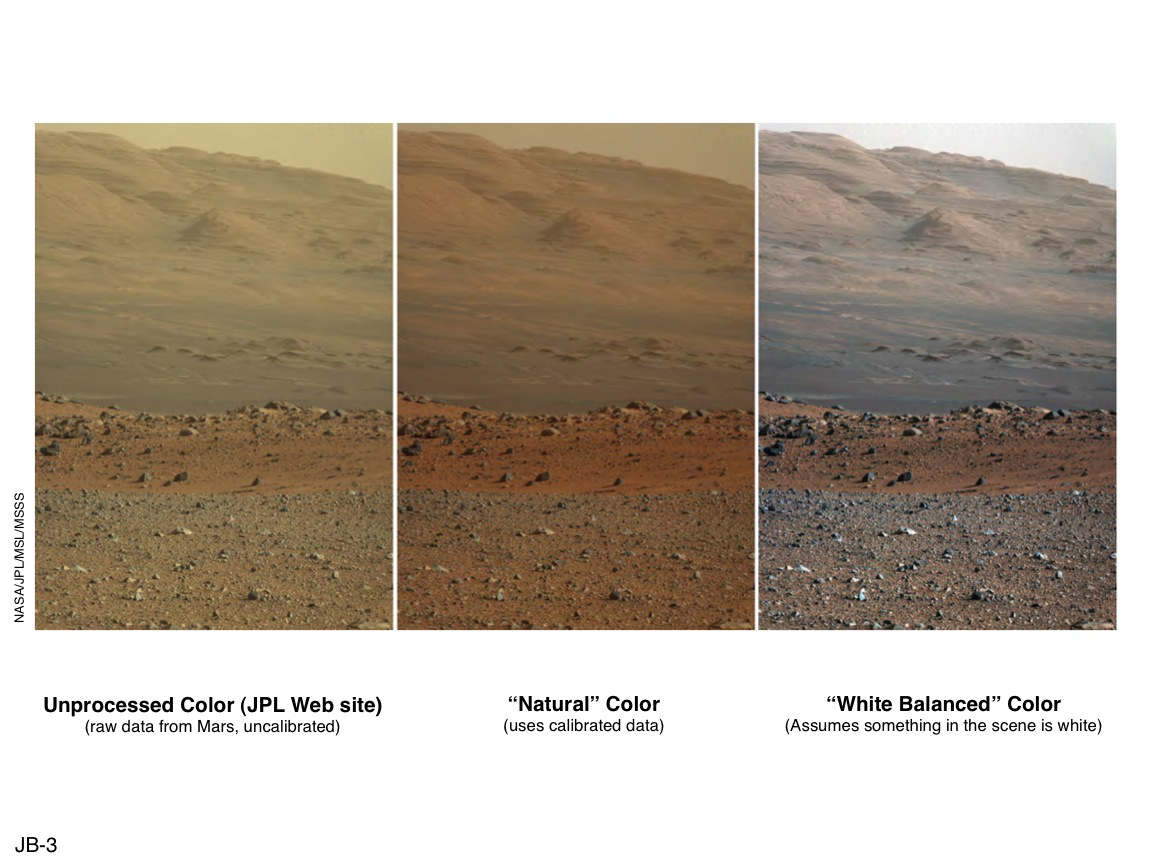

‘Raw,’ ‘Natural’ and ‘White-Balanced’ Views of Martian Terrain

These three versions of the same image taken by the Mast Camera (Mastcam) on NASA’s Mars rover Curiosity illustrate different choices that scientists can make in presenting the colors recorded by the camera. The left image is the raw, unprocessed color, as it is received directly from Mars (and as available on the MSL Raw Images Web site: http://mars.jpl.nasa.gov/msl/multimedia/raw/). The center rendering was produced after calibration of the image to show an estimate of “natural” color, or approximately what the colors would look like if we were to view the scene ourselves on Mars. The right image shows the result of then applying a processing method called white-balancing, which shows an estimate of the colors of the terrain as if illuminated under Earth-like, rather than Martian, lighting.

The image was taken by the Mastcam on Sol 19 of Curiosity’s mission on Mars (Aug. 23, 2012), using only the camera’s red-green-blue Bayer filters. It looks south-southwest from the rover’s landing site toward Mount Sharp.

NASA’s Jet Propulsion Laboratory, Pasadena, Calif., manages the Mars Science Laboratory Project and the mission’s Curiosity rover for NASA’s Science Mission Directorate in Washington. The rover was designed and assembled at JPL, a division of the California Institute of Technology in Pasadena.

Credit: NASA/JPL-Caltech/MSSS